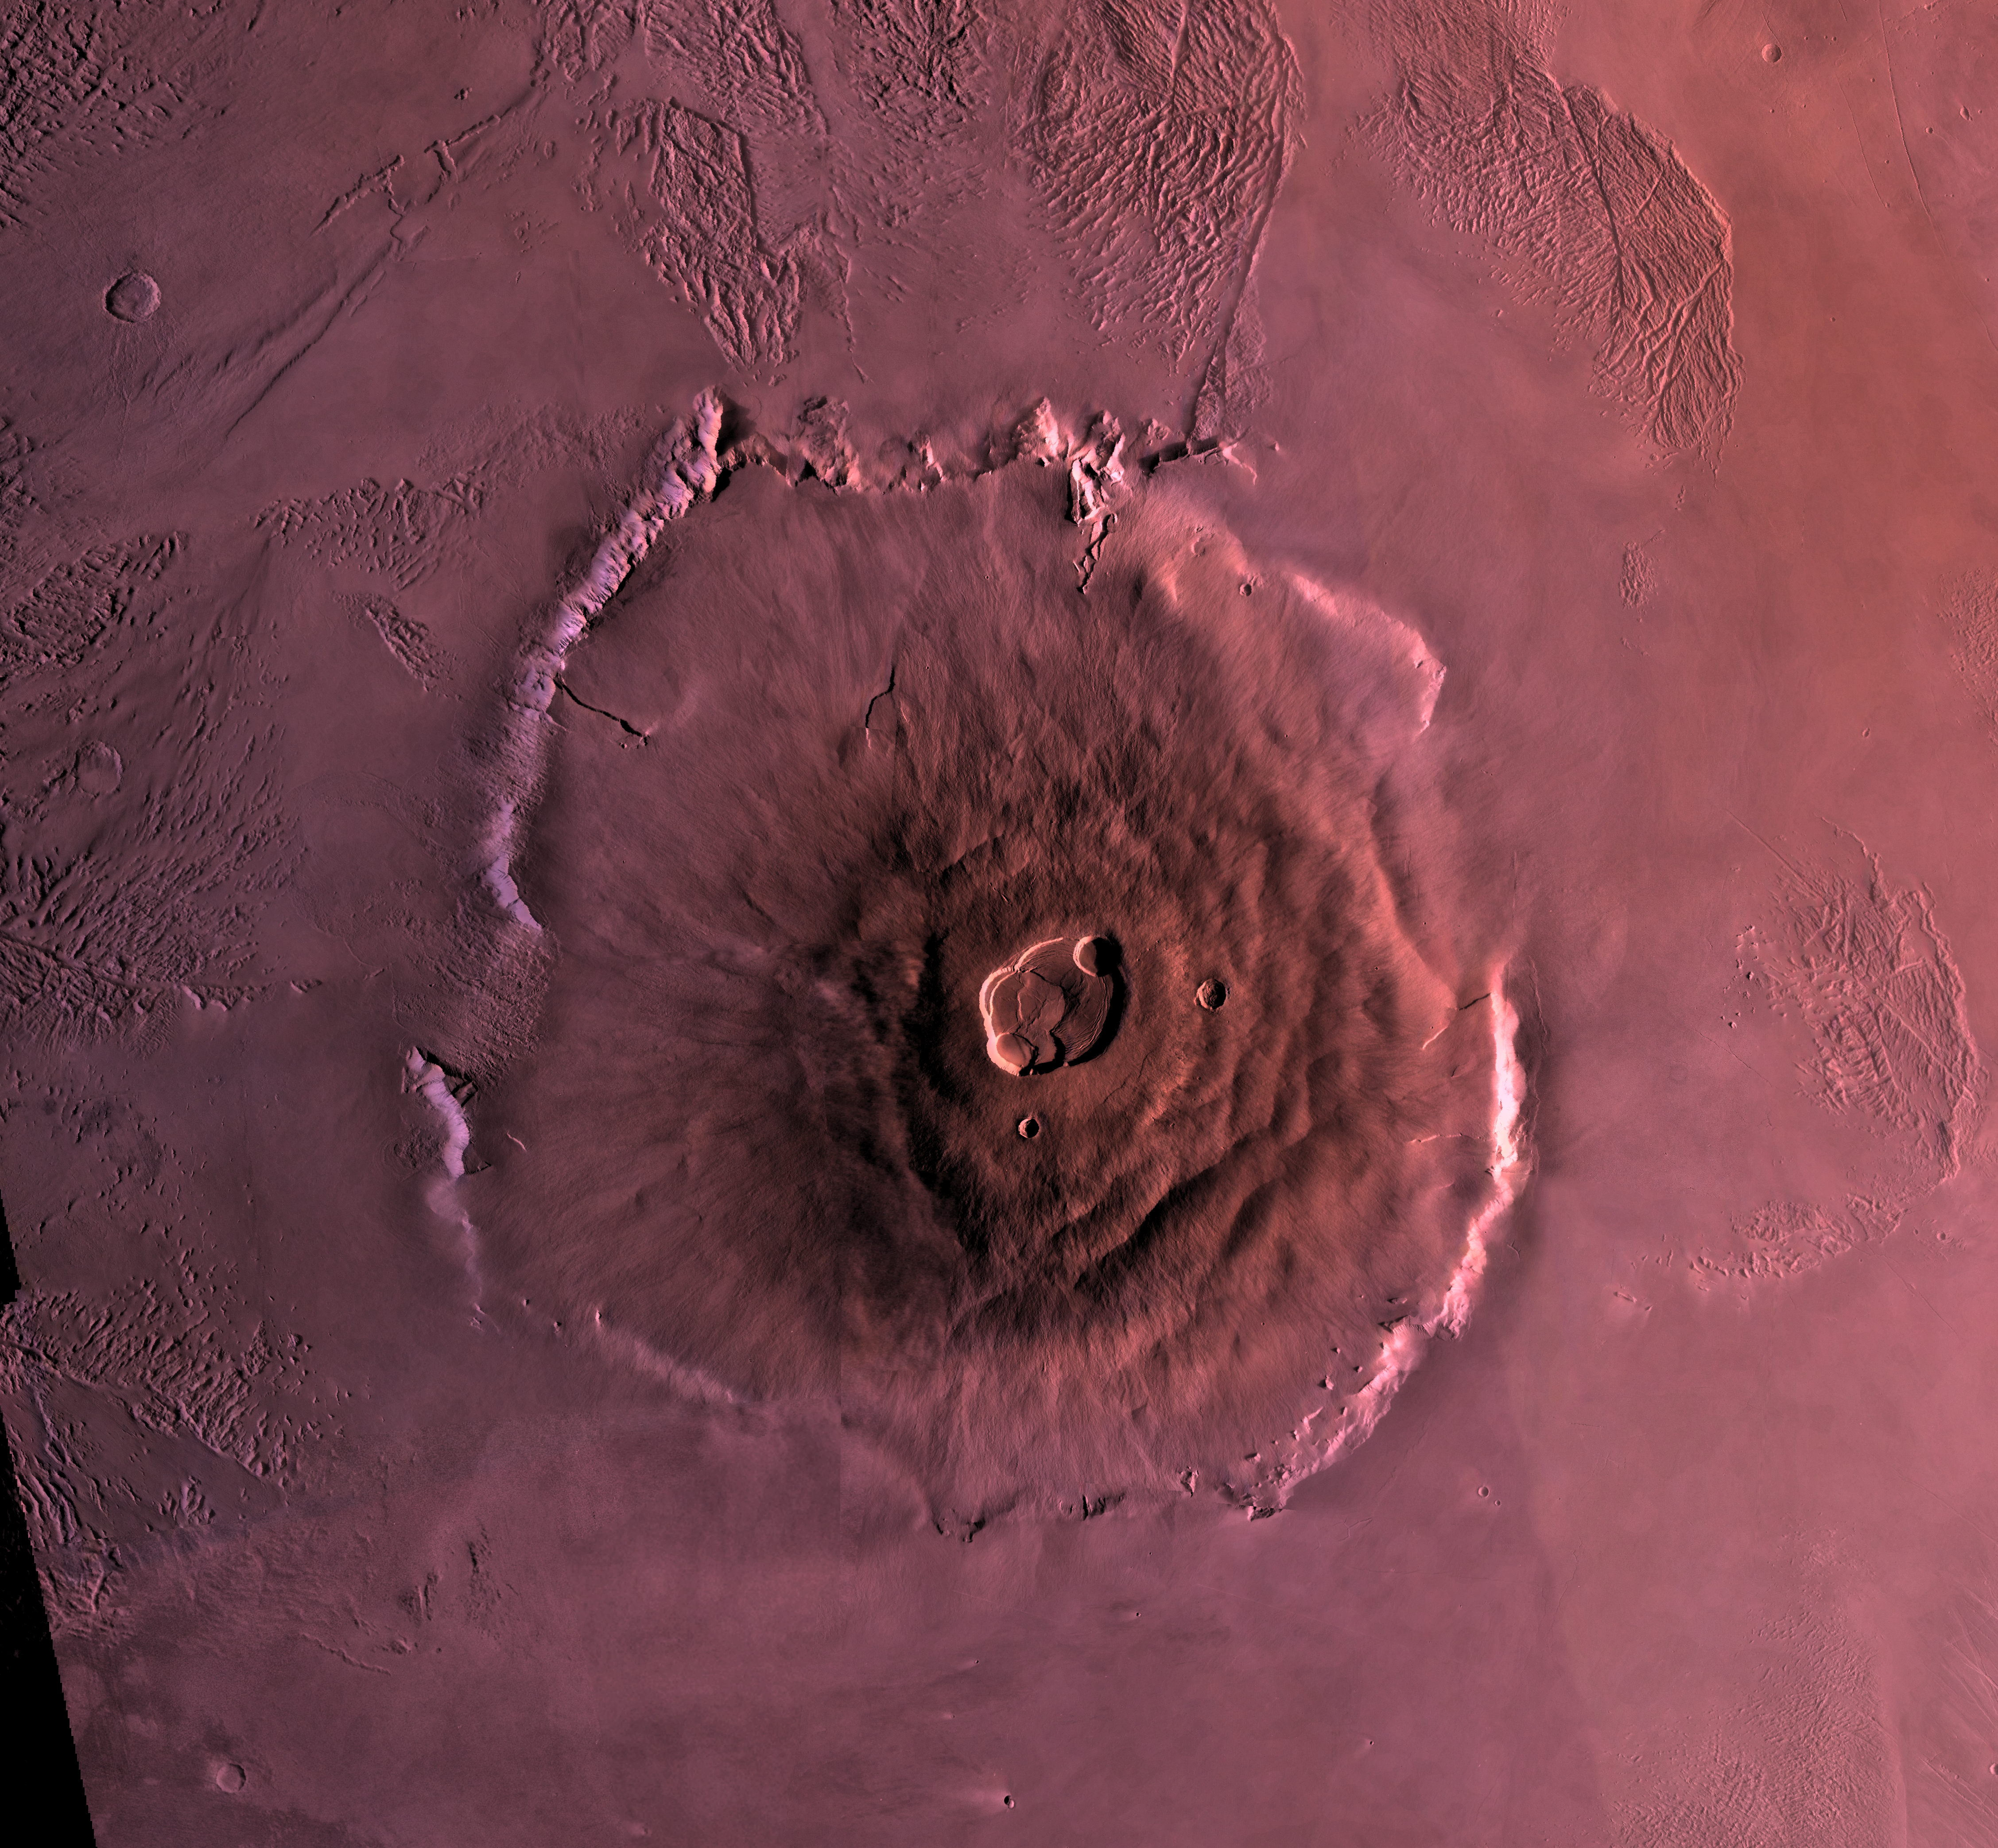

Olympus Mons

Shown here is a digital mosaic of Olympus Mons, the largest known volcano in the Solar System. It is 27 kilometers high, over 600 kilometers at the base, and is surrounded by a well-defined scarp that is up to 6 km high. Lava flows drape over the scarp in places. Much of the plains surrounding the volcano are covered by the ridged and grooved ‘aureole’ of Olympus Mons. The origin of the aureole is controversial, but may be related to gravity sliding off of the flanks of an ancestral volcano. The summit caldera (central depression) is almost 3 km deep and 25 km across. It probably formed from recurrent collapse following drainage of magma resulting from flank eruptions.

Credit: NASA/JPL/USGS